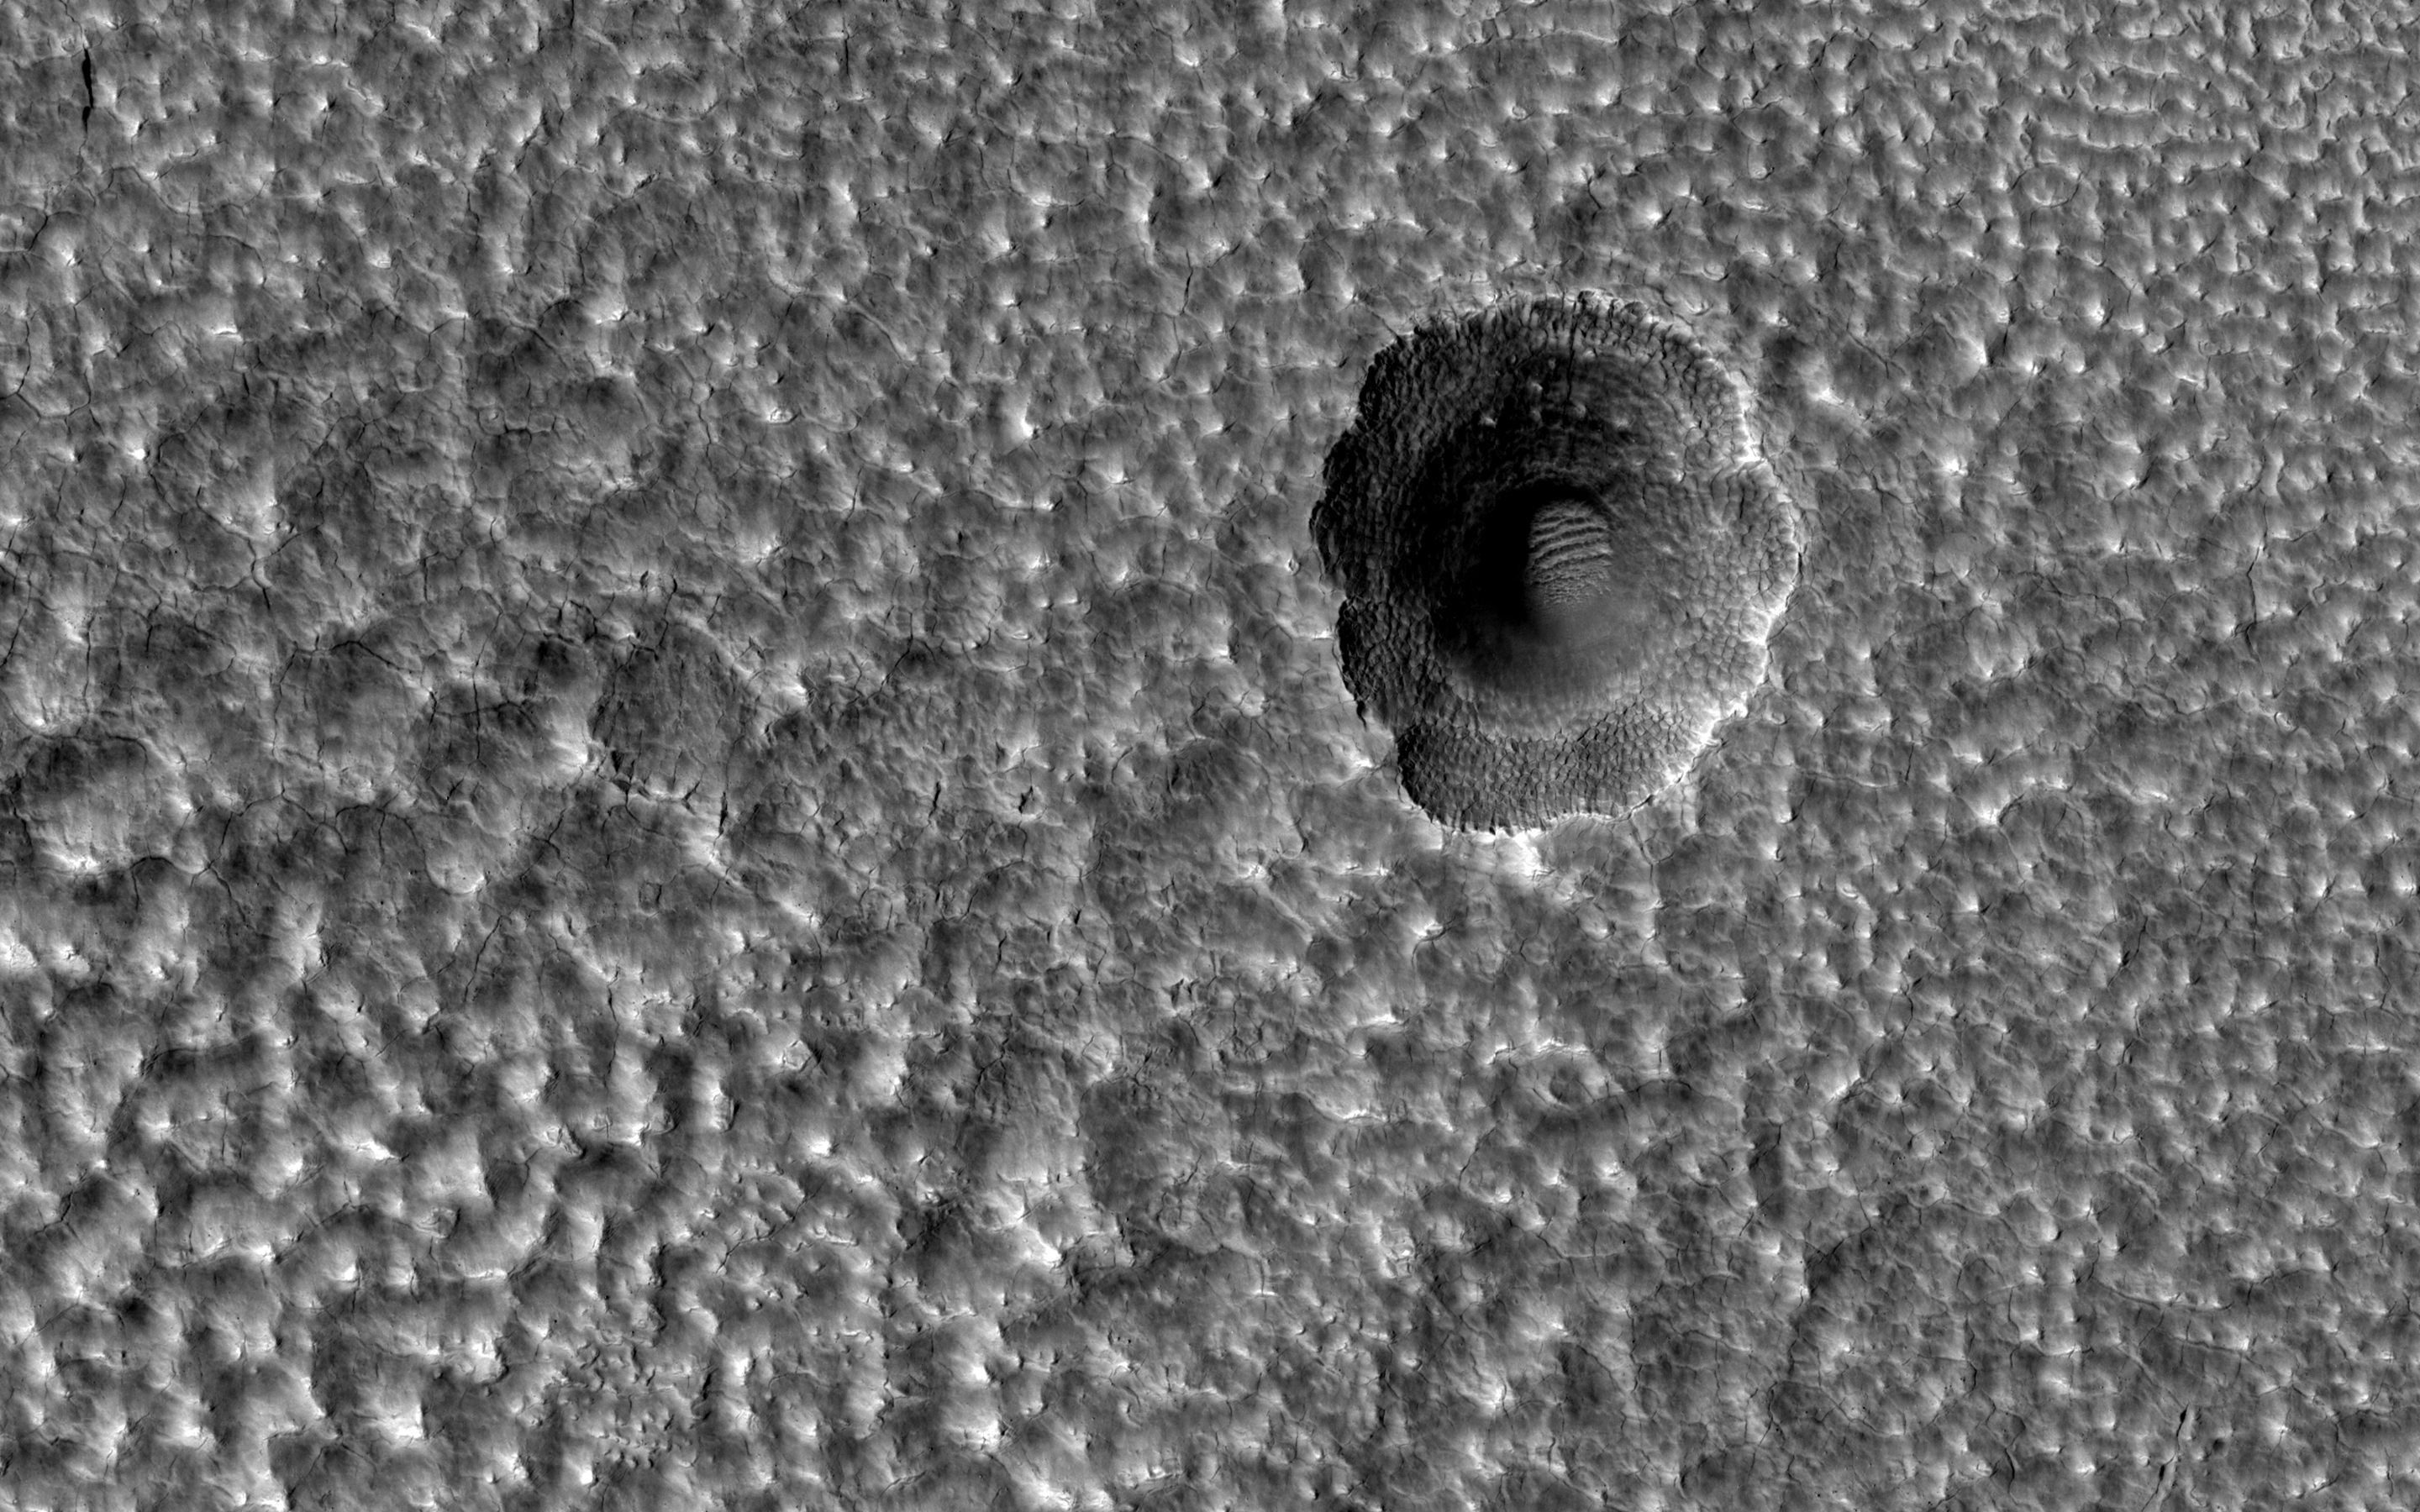

A Crater Enlarged by the Sublimation of Ice

This image covers part of the ejecta from an impact crater (about 6-kilometers in diameter) to the west in Utopia Planitia. The ejecta lobes have morphologies suggesting icy flow.

Several small (about 100 to 200 meters in diameter) craters on top of those lobes have a distinctive formation. One interpretation is that the impact crater exposed nearly pure water ice, which then sublimated away where exposed by the slopes of the crater, expanding the crater’s diameter and producing a scalloped appearance. The small polygons are another indicator of shallow ice.

The map is projected here at a scale of 50 centimeters (19.7 inches) per pixel. (The original image scale is 61.0 centimeters [24.0 inches] per pixel [with 2 x 2 binning]; objects on the order of 183 centimeters [72.0 inches] across are resolved.) North is up.

The University of Arizona, in Tucson, operates HiRISE, which was built by Ball Aerospace & Technologies Corp., in Boulder, Colorado. NASA’s Jet Propulsion Laboratory, a division of Caltech in Pasadena, California, manages the Mars Reconnaissance Orbiter Project for NASA’s Science Mission Directorate, Washington.

Credit: NASA/JPL-Caltech/University of Arizona